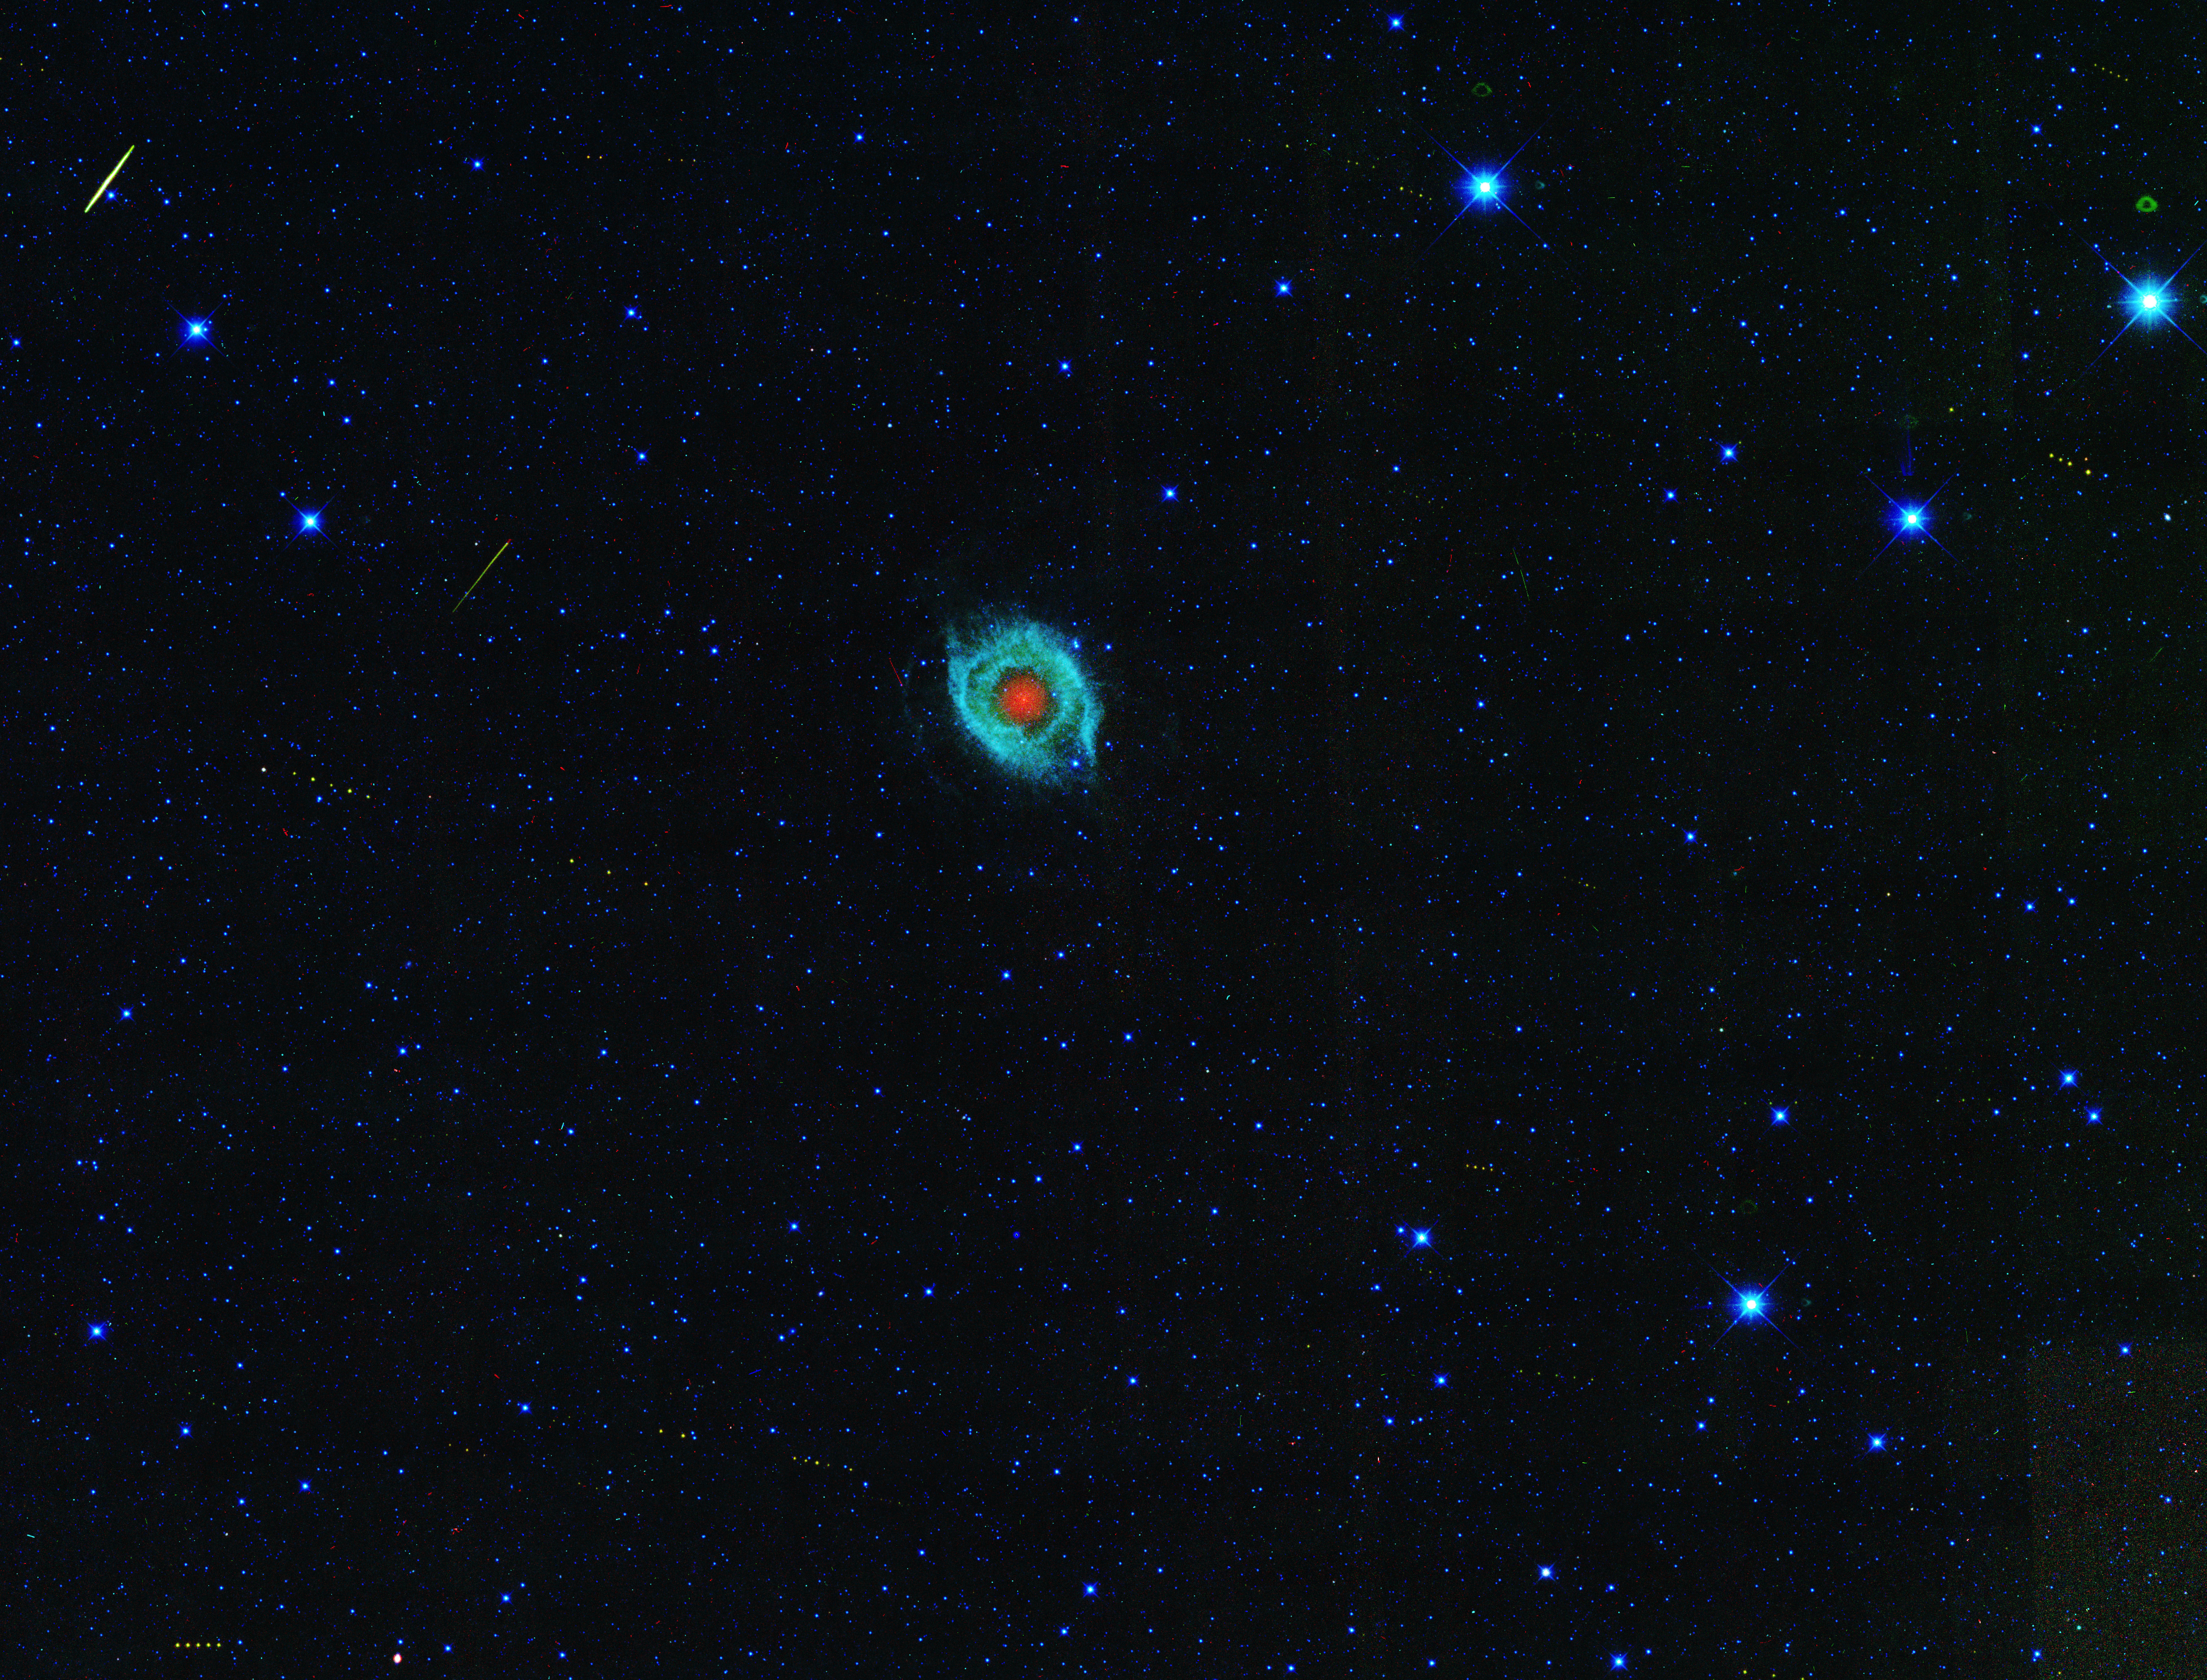

March of Asteroids Across Dying Star

A dying star, called the Helix nebula, is shown surrounded by the tracks of asteroids in an image captured by NASA’s Wide-field Infrared Survey Explorer, or WISE. The nebula is far outside our solar system, while the asteroid tracks are inside our solar system.

In this image, infrared wavelengths of light have been assigned different colors, with longer wavelengths being red, and shorter, blue. The bluish-green and red materials are expelled remnants of what was once a star similar to our sun. As the star aged, it puffed up and its outer layers sloughed off. The burnt-out core of the star, called a white dwarf, is heating the expelled material, inducing it to glow with infrared light. Over time, the brilliant object, known as a planetary nebula, will fade away, leaving just the white dwarf.

Skirting around the edges of the Helix nebula are the footprints of asteroids marching across the field of view. Each set of yellow dots is a series of pictures of an asteroid. As the asteroid moved, WISE snapped several pictures, all of which are represented in this view. Scientists use these data to discover and characterize asteroids, including those that pass relatively close to Earth, called near-Earth asteroids. Infrared data are particularly useful for finding the smaller, darker asteroids that are more difficult to see with visible light, and for measuring the asteroids’ sizes.

The other streaks in the picture are Earth-orbiting satellites and cosmic rays.

NASA’s Jet Propulsion Laboratory, Pasadena, Calif., manages and operates the recently activated NEOWISE mission for NASA’s Science Mission Directorate. The WISE mission was selected competitively under NASA’s Explorers Program managed by the agency’s Goddard Space Flight Center in Greenbelt, Md. The science instrument was built by the Space Dynamics Laboratory in Logan, Utah. The spacecraft was built by Ball Aerospace & Technologies Corp. in Boulder, Colo. Science operations and data processing take place at the Infrared Processing and Analysis Center at Caltech. Caltech manages JPL for NASA.

Credit: NASA/JPL-Caltech/UCLA